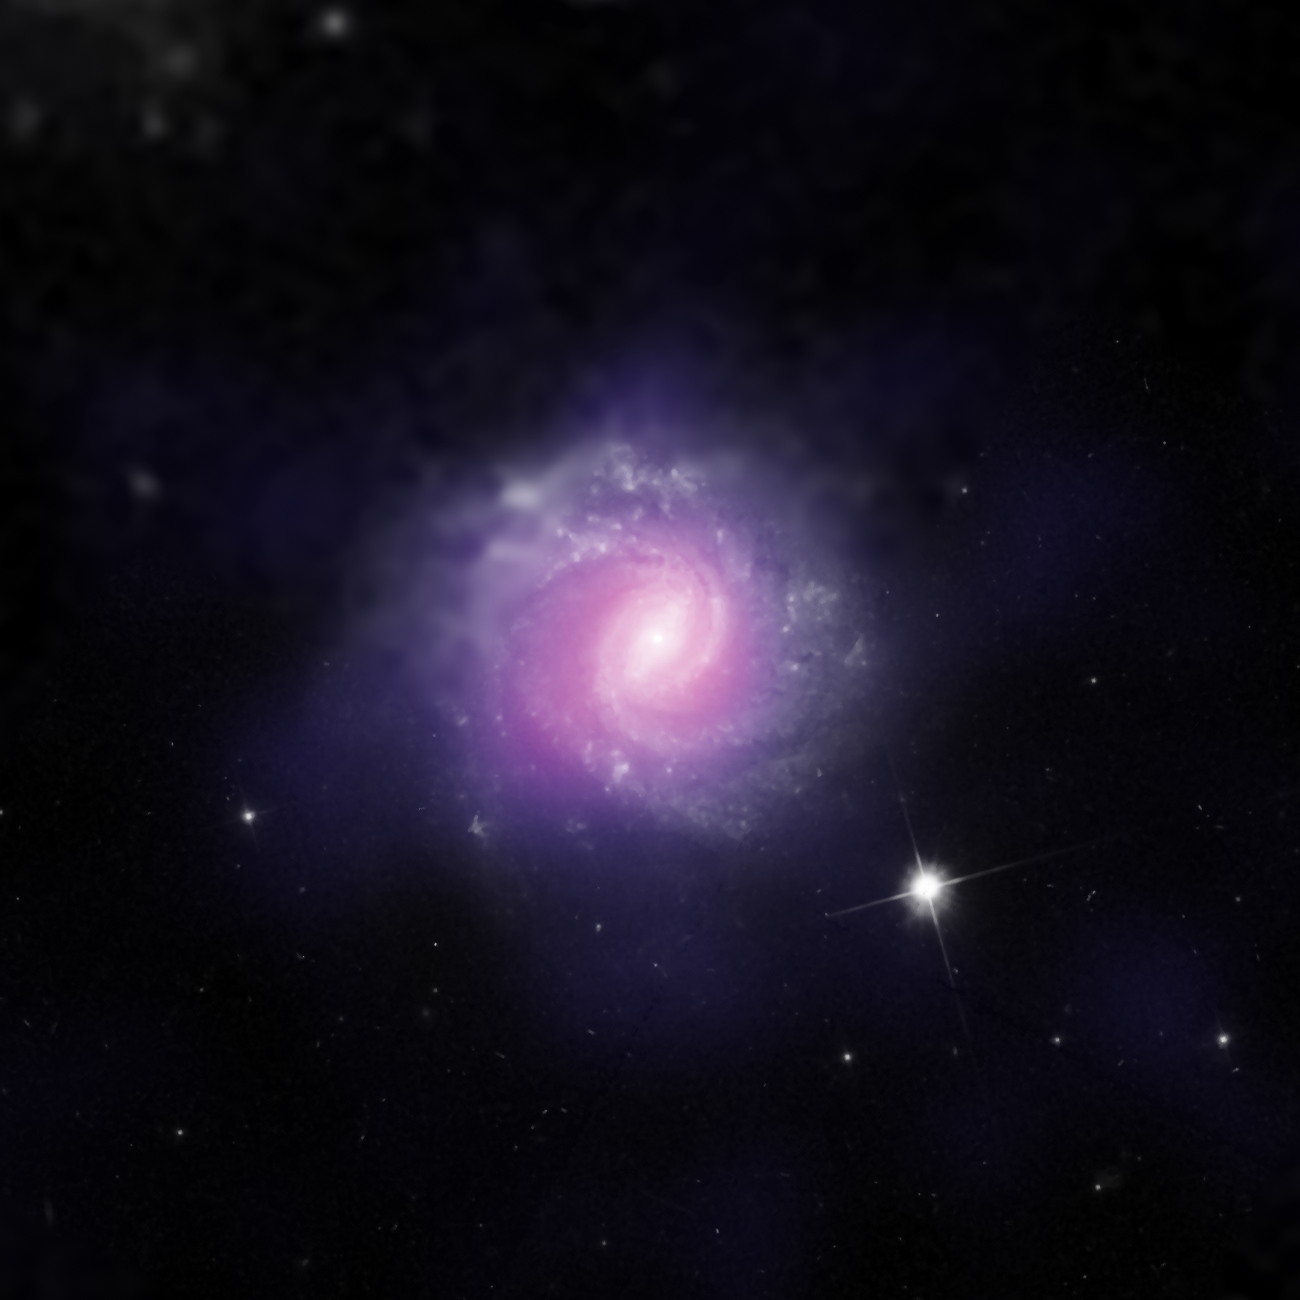

Galaxy IC 3639 with Obscured Active Galactic Nucleus

IC 3639, a galaxy with an active galactic nucleus, is seen in this image combining data from the Hubble Space Telescope and the European Southern Observatory.

This galaxy contains an example of a supermassive black hole hidden by gas and dust. Researchers analyzed NuSTAR data from this object and compared them with previous observations from NASA’s Chandra X-Ray Observatory and the Japanese-led Suzaku satellite. The findings from NuSTAR, which is more sensitive to higher energy X-rays than these observatories, confirm the nature of IC 3639 as an active galactic nucleus that is heavily obscured, and intrinsically much brighter than observed.

NuSTAR is a Small Explorer mission led by Caltech and managed by JPL for NASA’s Science Mission Directorate in Washington. NuSTAR was developed in partnership with the Danish Technical University and the Italian Space Agency (ASI). The spacecraft was built by Orbital Sciences Corp., Dulles, Virginia. NuSTAR’s mission operations center is at UC Berkeley, and the official data archive is at NASA’s High Energy Astrophysics Science Archive Research Center. ASI provides the mission’s ground station and a mirror archive. JPL is managed by Caltech for NASA.

Credit: NASA/JPL-Caltech/ESO/STScI